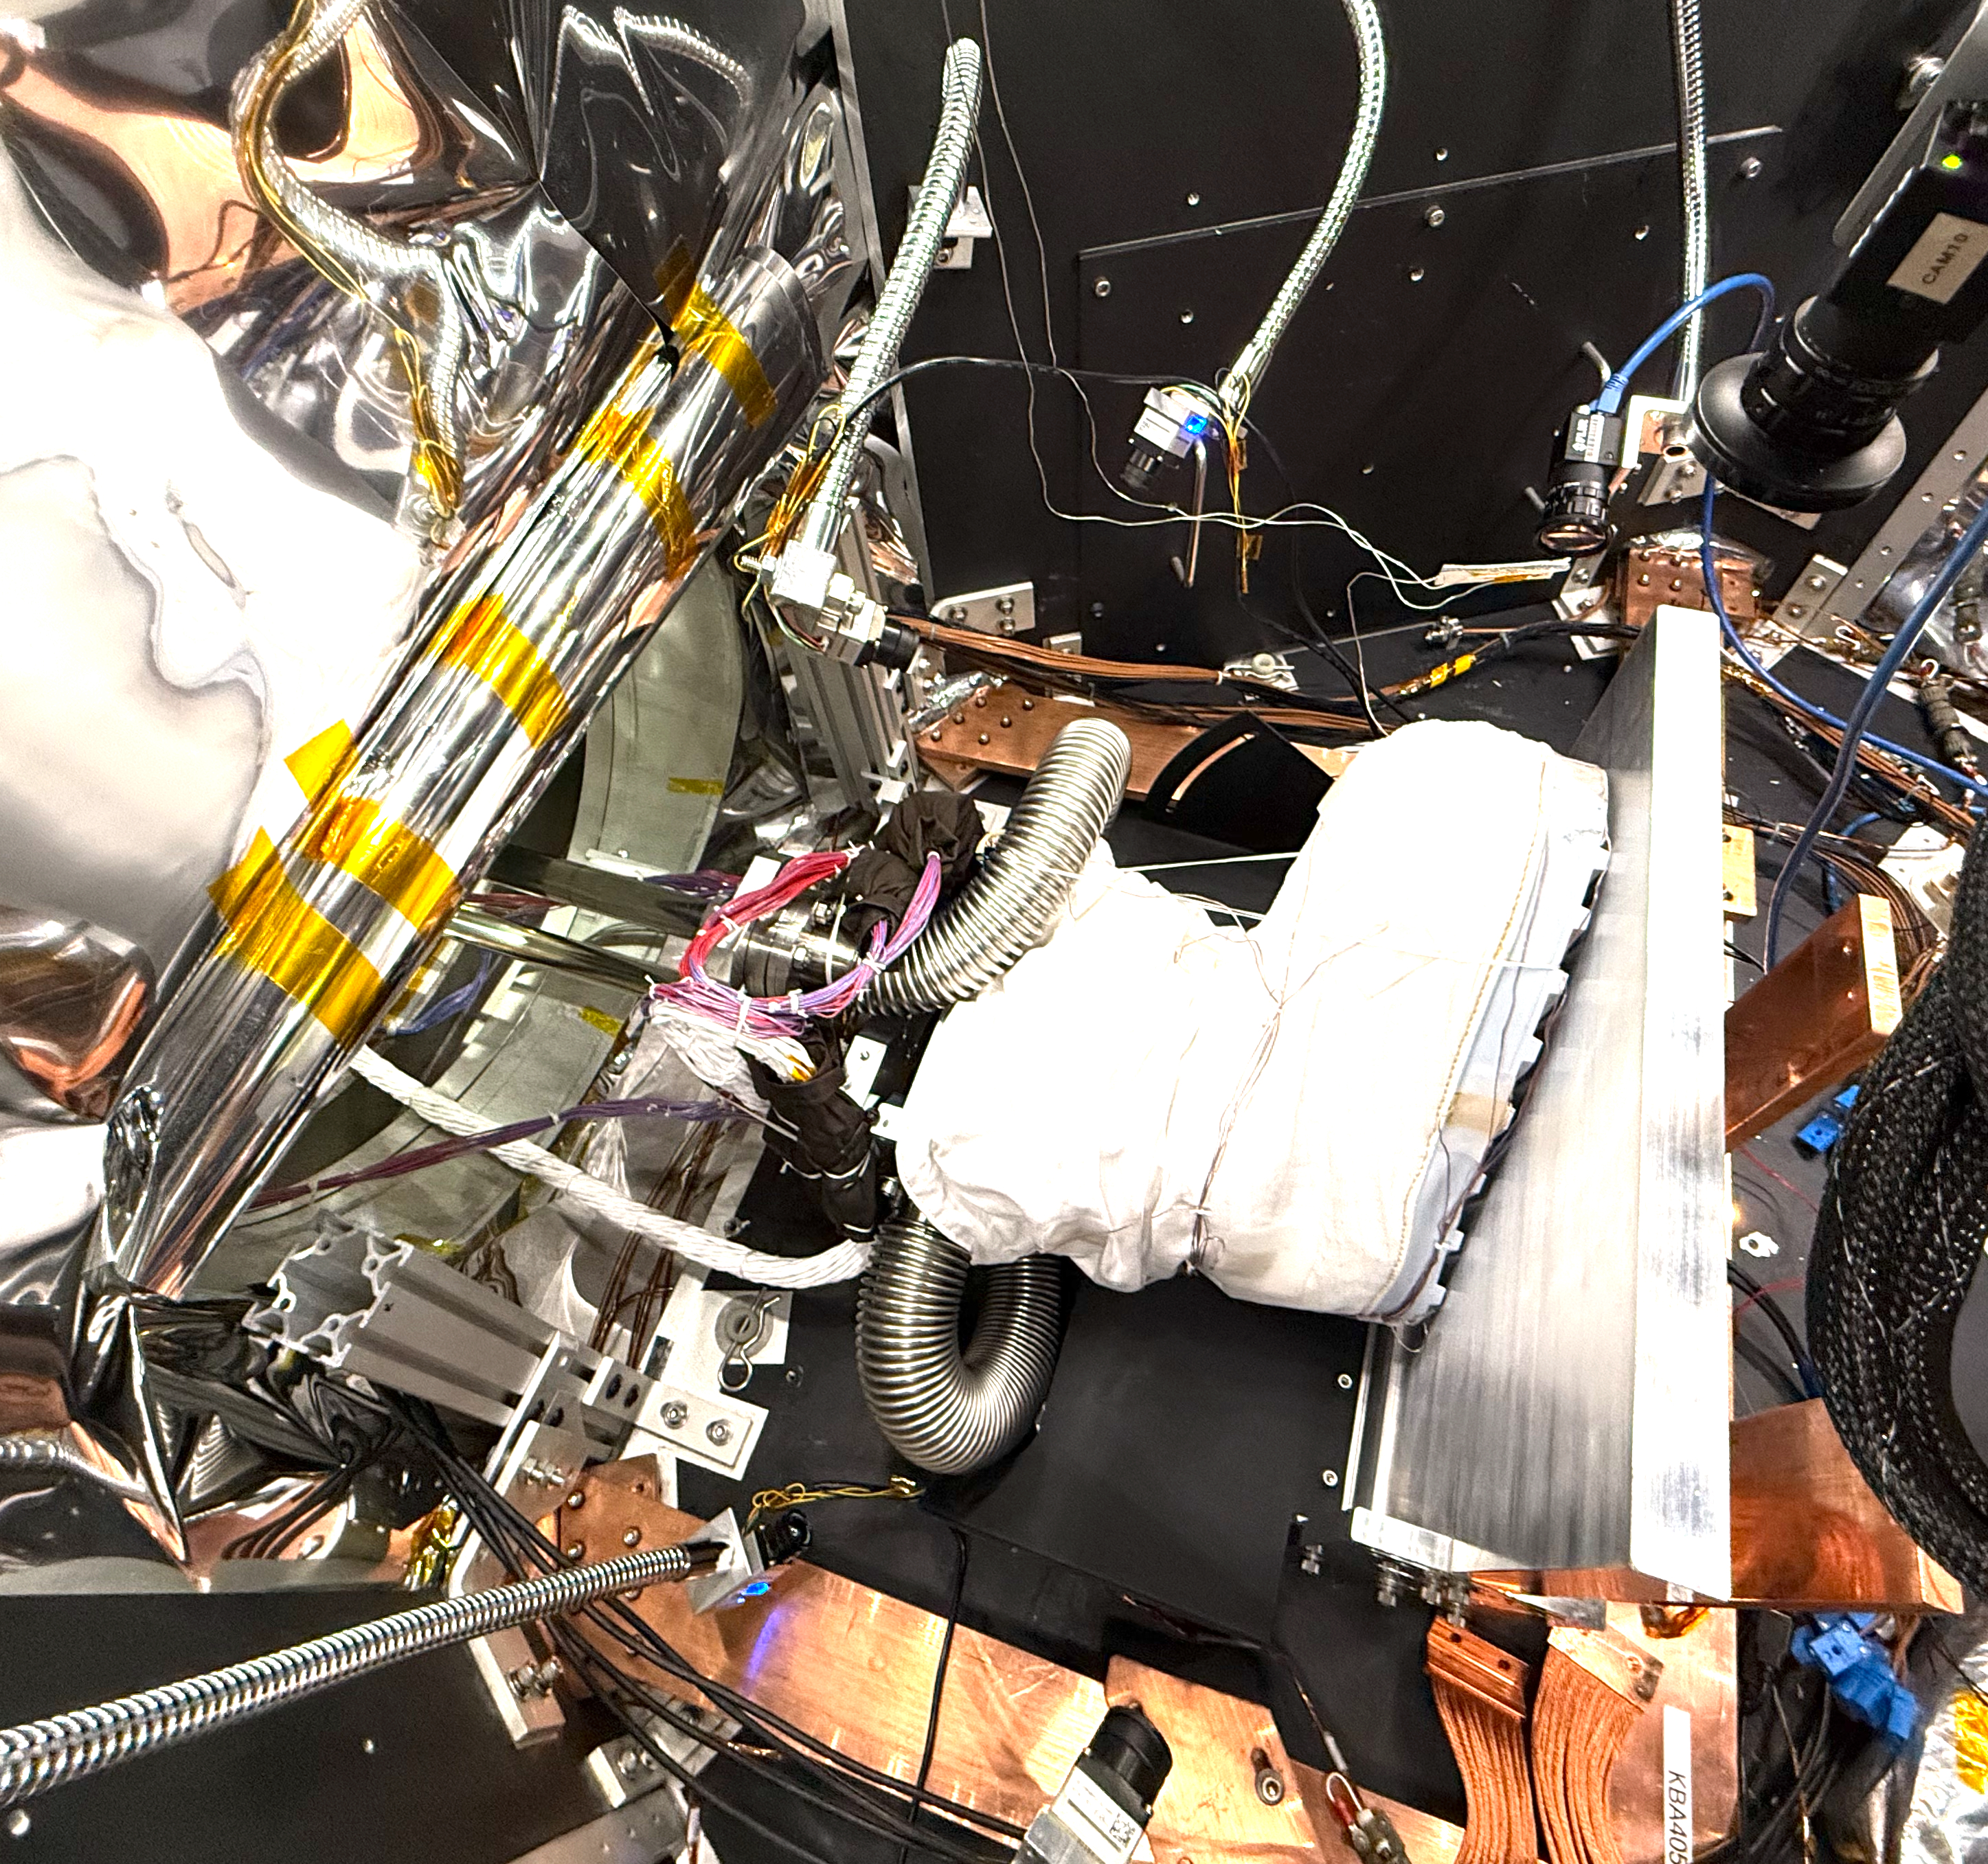

Astronaut Boot Test in JPL’s CITADEL

Figure A

A boot that’s part of a NASA lunar surface spacesuit prototype is readied for testing inside a thermal vacuum chamber called CITADEL at the agency’s Jet Propulsion Laboratory in Southern California on Nov. 8, 2024. The thick aluminum plate at right stands in for the frigid surface of the lunar South Pole, where Artemis III astronauts will confront conditions more extreme than any previously experienced by humans.

Built to prepare potential future robotic spacecraft for the frosty, low-pressure conditions on ocean worlds like Jupiter’s frozen moon Europa, CITADEL (Cryogenic Ice Testing, Acquisition Development, and Excavation Laboratory) has also proven key to evaluating how astronaut gloves and boots hold up in extraordinary cold. It can reach temperatures as low as low as minus 370 degrees Fahrenheit (minus 223 degrees Celsius), approximating conditions in permanently shadowed regions that astronauts will explore.

Figure A, showing the outer boot sole, was taken from inside CITADEL on Nov. 13, 2024. The boot is positioned in a load lock, one of four small drawer-like chambers through which test materials are inserted into the larger chamber.

Initiated by the Extravehicular Activity and Human Surface Mobility Program at NASA’s Johnson Space Center, the boot testing took place from October 2024 to January 2025. The boot is part of a NASA spacesuit called the Exploration Extravehicular Mobility Unit, or xEMU.

Results haven’t yet been fully analyzed. In addition to spotting vulnerabilities with existing suits, the experiments are intended to help NASA develop this unique test capability and prepare criteria for standardized, repeatable, and inexpensive test methods for the next-generation lunar suit being built by Axiom Space.

Credit: NASA/JPL-Caltech